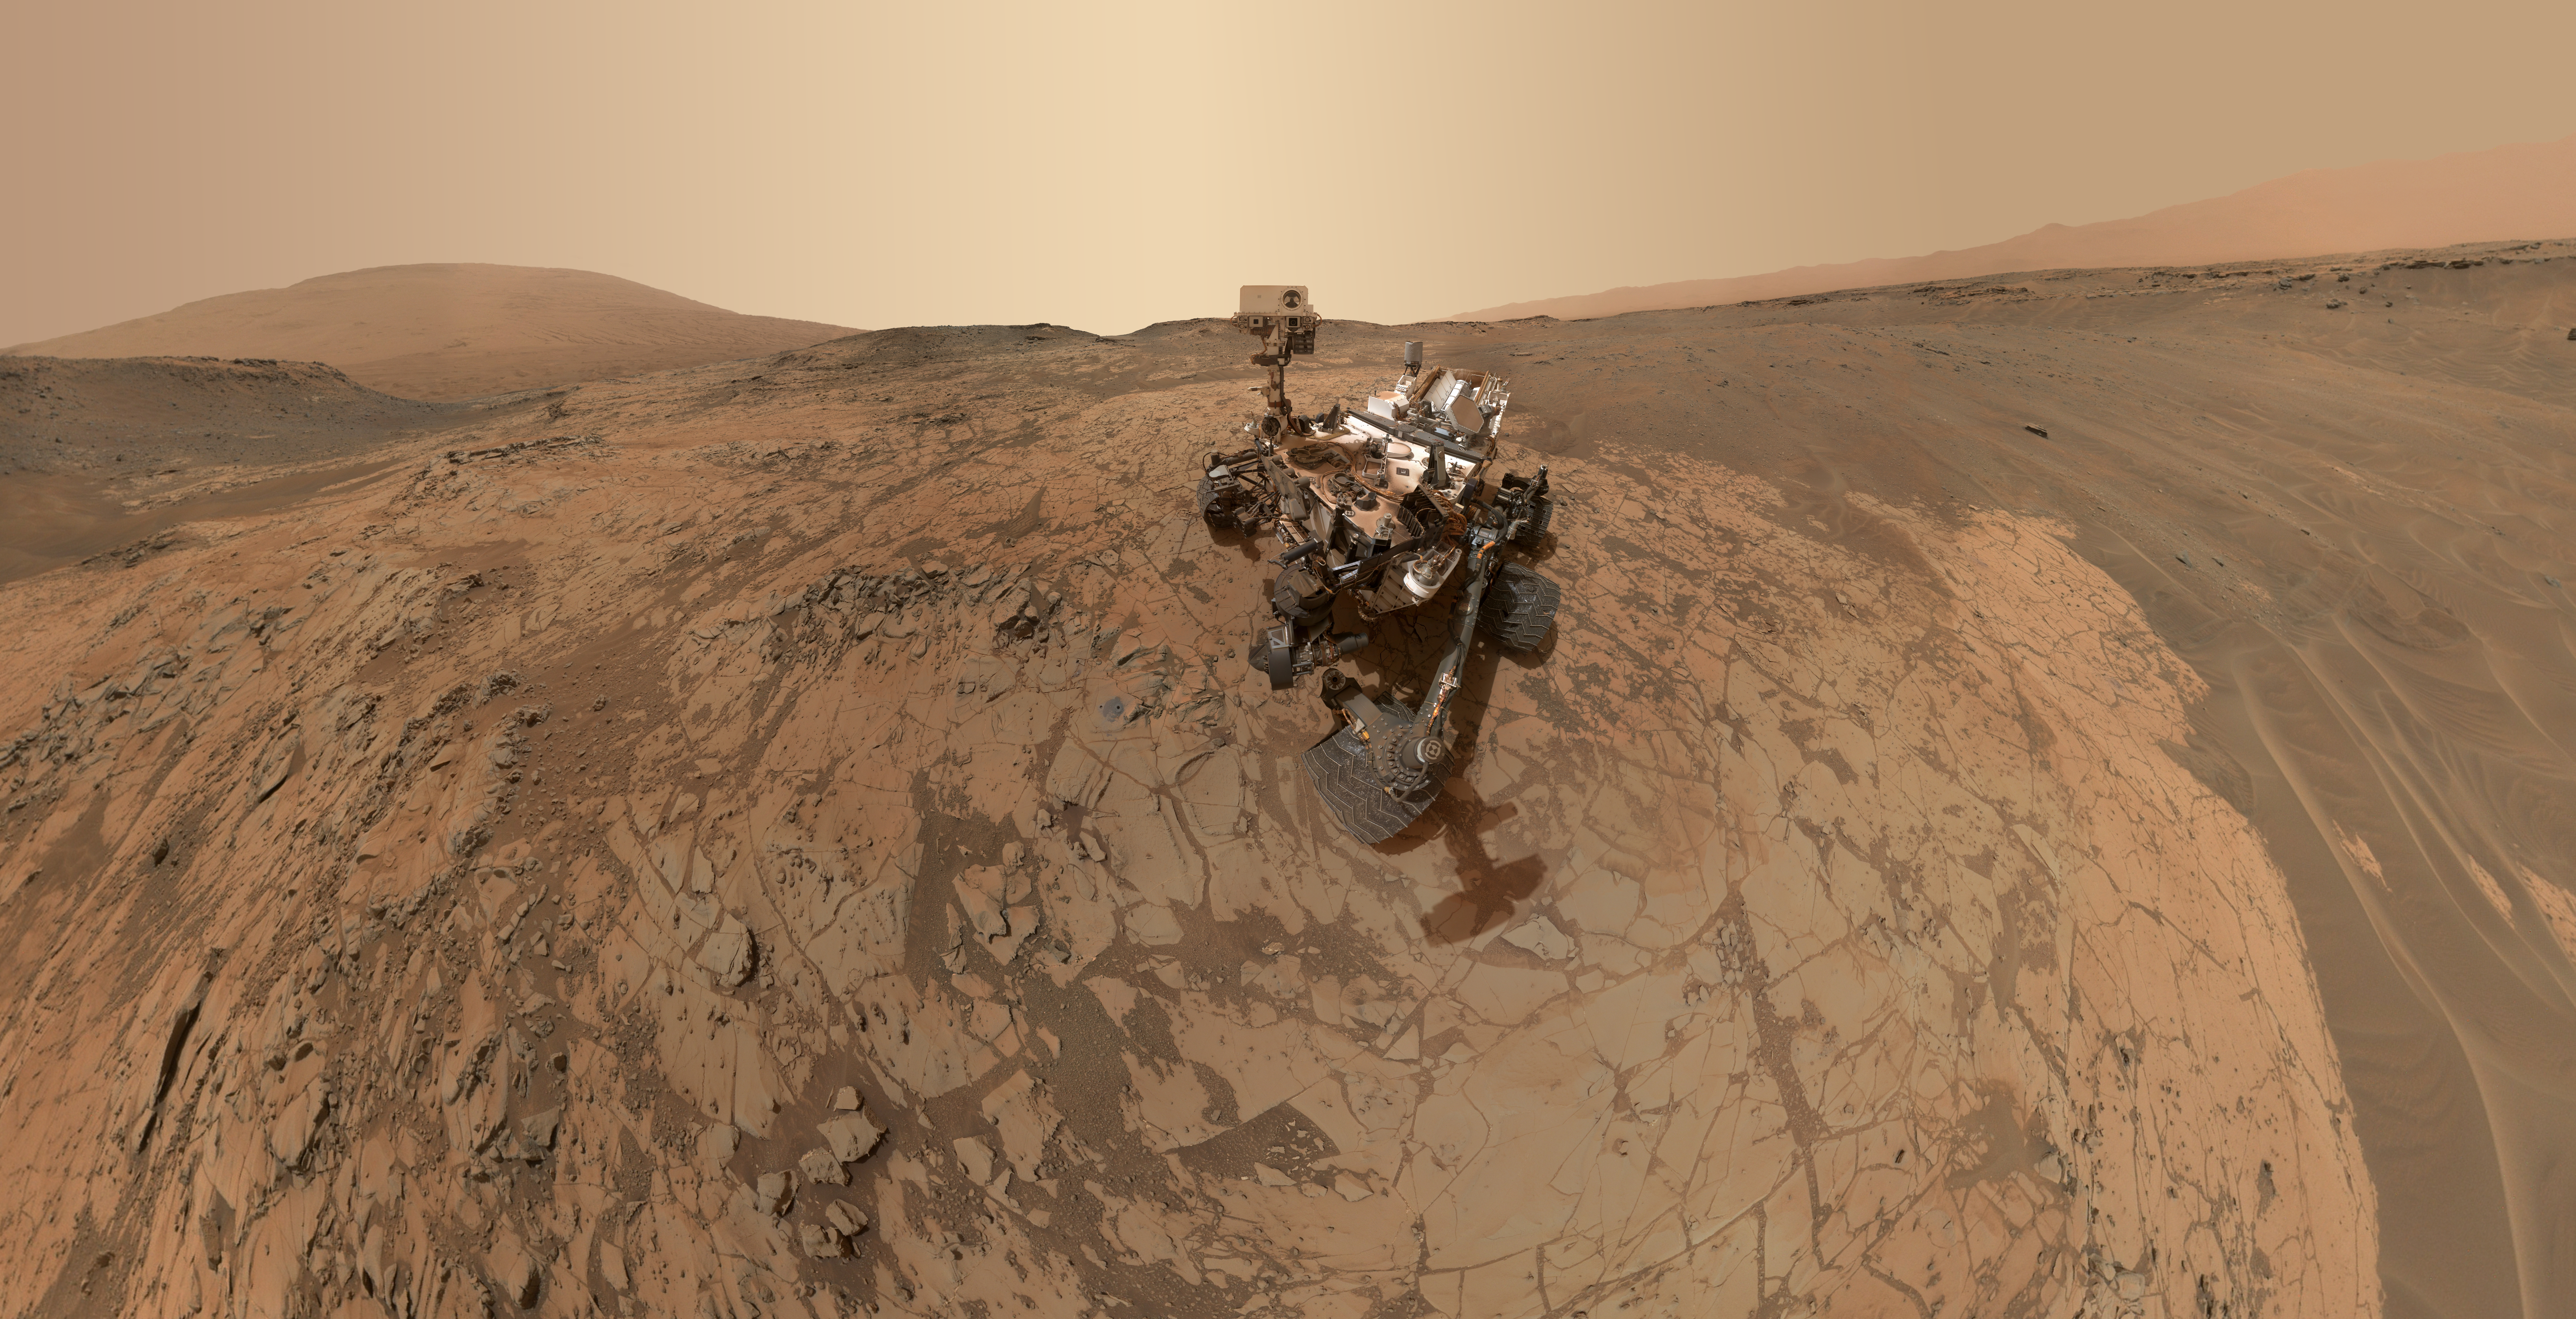

Curiosity Self-Portrait at ‘Mojave’ Site on Mount Sharp

Annotated Figure

This self-portrait of NASA’s Curiosity Mars rover shows the vehicle at the “Mojave” site, where its drill collected the mission’s second taste of Mount Sharp.

The scene combines dozens of images taken during January 2015 by the Mars Hand Lens Imager (MAHLI) camera at the end of the rover’s robotic arm. The pale “Pahrump Hills” outcrop surrounds the rover, and the upper portion of Mount Sharp is visible on the horizon. Darker ground at upper right and lower left holds ripples of wind-blown sand and dust.

The annotated version above labels several of the sites Curiosity has investigated during three passes up the Pahrump Hills outcrop examining the outcrop at increasing levels of detail. The rover used its sample-collecting drill at “Confidence Hills” as well as at Mojave, and in late February was assessing “Telegraph Peak” as a third drilling site.

The view does not include the rover’s robotic arm. Wrist motions and turret rotations on the arm allowed MAHLI to acquire the mosaic’s component images. The arm was positioned out of the shot in the images, or portions of images, that were used in this mosaic. This process was used previously in acquiring and assembling Curiosity self-portraits taken at sample-collection sites “Rocknest” (PIA16468), “John Klein” (PIA16937) and “Windjana” (PIA18390).

Curiosity used its drill to collect a sample of rock powder from target “Mojave 2” at this site on Jan. 31, 2015. The full-depth, sample-collection hole and the shallower preparation test hole beside it are visible in front of the rover in this self-portrait, and in more detail at PIA19115. The Mojave site is in the “Pink Cliffs” portion of the Pahrump Hills outcrop. The outcrop is an exposure of the Murray formation, which forms the basal geological layer of Mount Sharp. Views of Pahrump Hills from other angles are at PIA19039 and the inset at http://mars.jpl.nasa.gov/msl/multimedia/images/?ImageID=6968.

The frames showing the rover in this mosaic were taken during the 868th Martian day, or sol, of Curiosity’s work on Mars (Jan. 14, 2015). Additional frames around the edges to extend the amount of terrain included in the scene were taken on Sol 882 (Jan. 29, 2015). The frames showing the drill holes were taken on Sol 884 (Jan. 31, 2015).

For scale, the rover’s wheels are 20 inches (50 centimeters) in diameter and about 16 inches (40 centimeters) wide. The drilled holes in the rock are 0.63 inch (1.6 centimeters) in diameter.

MAHLI was built by Malin Space Science Systems, San Diego. NASA’s Jet Propulsion Laboratory, a division of the California Institute of Technology in Pasadena, manages the Mars Science Laboratory Project for the NASA Science Mission Directorate, Washington. JPL designed and built the project’s Curiosity rover.

More information about Curiosity is online at http://www.nasa.gov/msl and http://mars.jpl.nasa.gov/msl/.

Photojournal Note: Also available is the full resolution TIFF file PIA19142_full.tif. This file may be too large to view from a browser; it can be downloaded onto your desktop by right-clicking on the previous link and viewed with image viewing software.

Credit: NASA/JPL-Caltech/MSSS